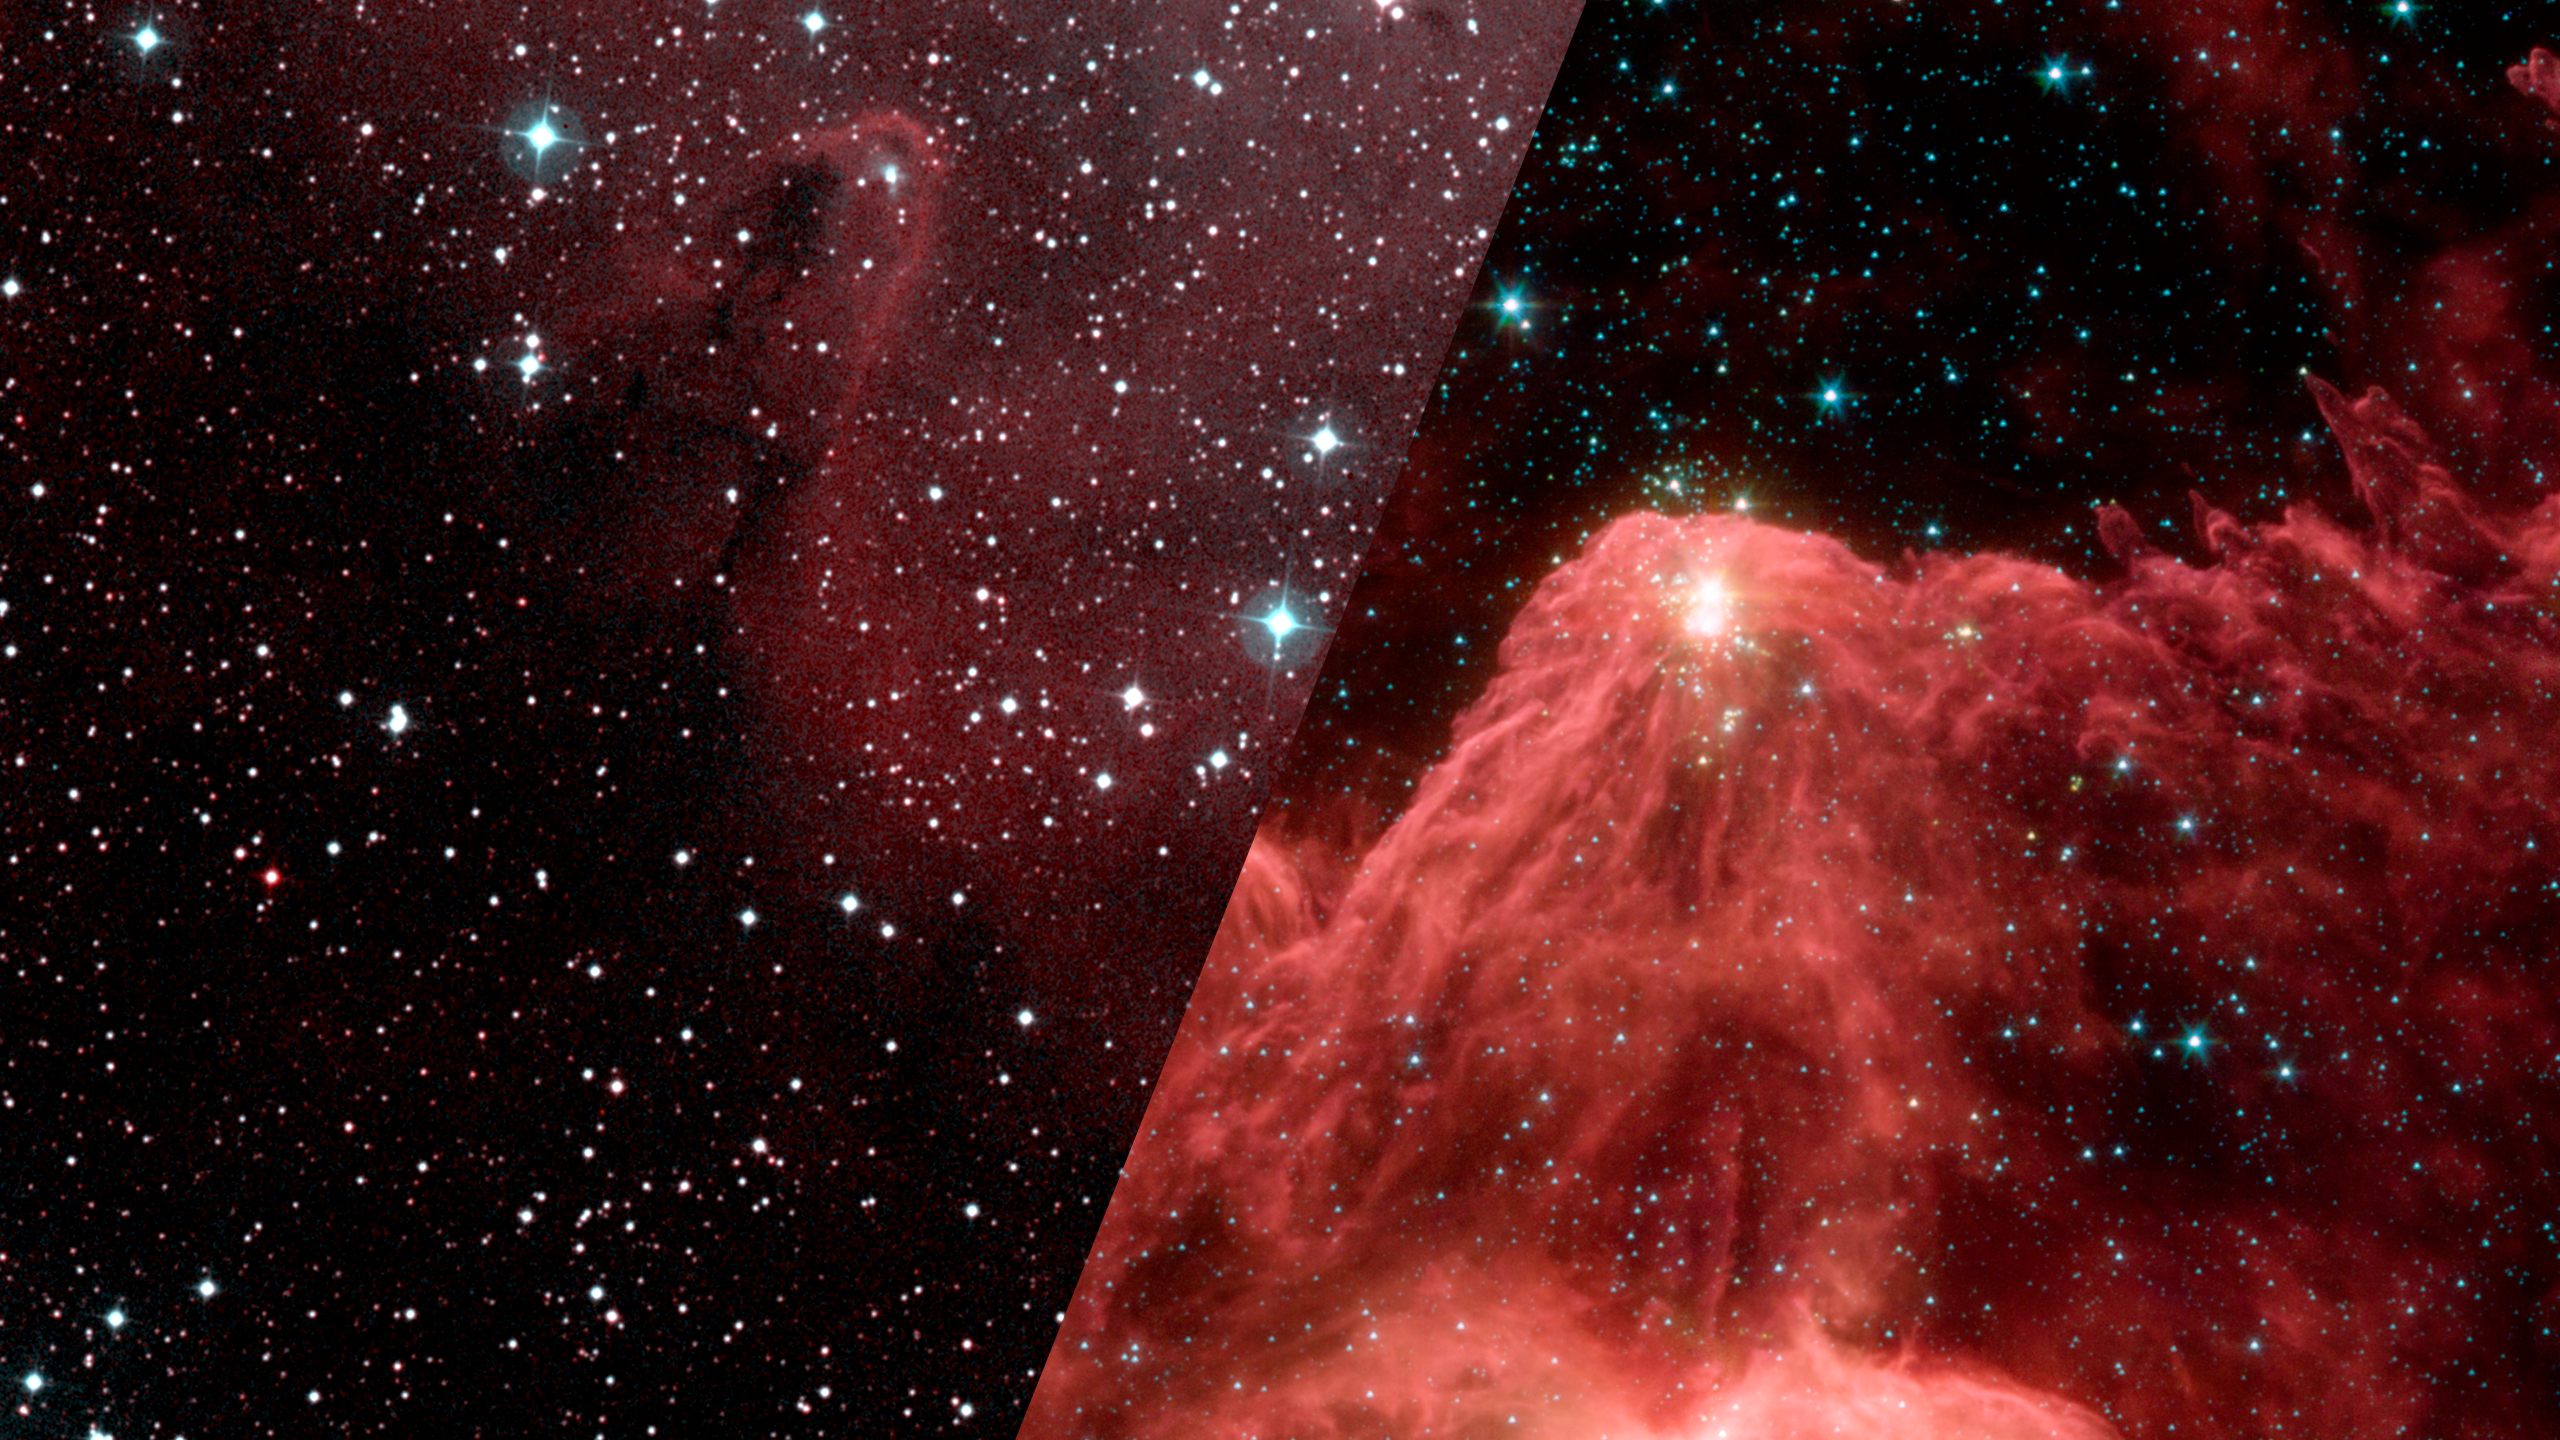

Infrared Universe: Mountains of Creation

The visible glow of hot gas in this star-forming region only highlights the areas where stars have been born and emerged from their dust clouds. The infrared view lets us see columns of dust sculpted by the light of the young stars, which themselves contain embedded clusters of baby stars that are about to be born.

Optical: Bright, young stars light up the gas.

Infrared: Clusters of forming stars can be seen in the tips of massive dust pillars.
Credit: NASA, JPL-Caltech, L. Allen (Harvard-Smithsonian CfA)

About the Infrared Universe Collection
The human eye can only see visible light, but objects give off a variety of wavelengths of light. To see an object as it truly exists, we would ideally look at its appearance through the full range of the electromagnetic spectrum. Telescopes show us objects as they appear emitting different energies of light, with each wavelength conveying unique information about the object. The Webb Space Telescope will study infrared light from celestial objects with much greater clarity and sensitivity than ever before. Explore the Infrared Universe. Adapted from Cool Cosmos by IPAC, with additional contributions from Bruno Merin and Miguel Merin (Pludo).

Credit: Video: NASA, ESA, Gregory Bacon (STScI)